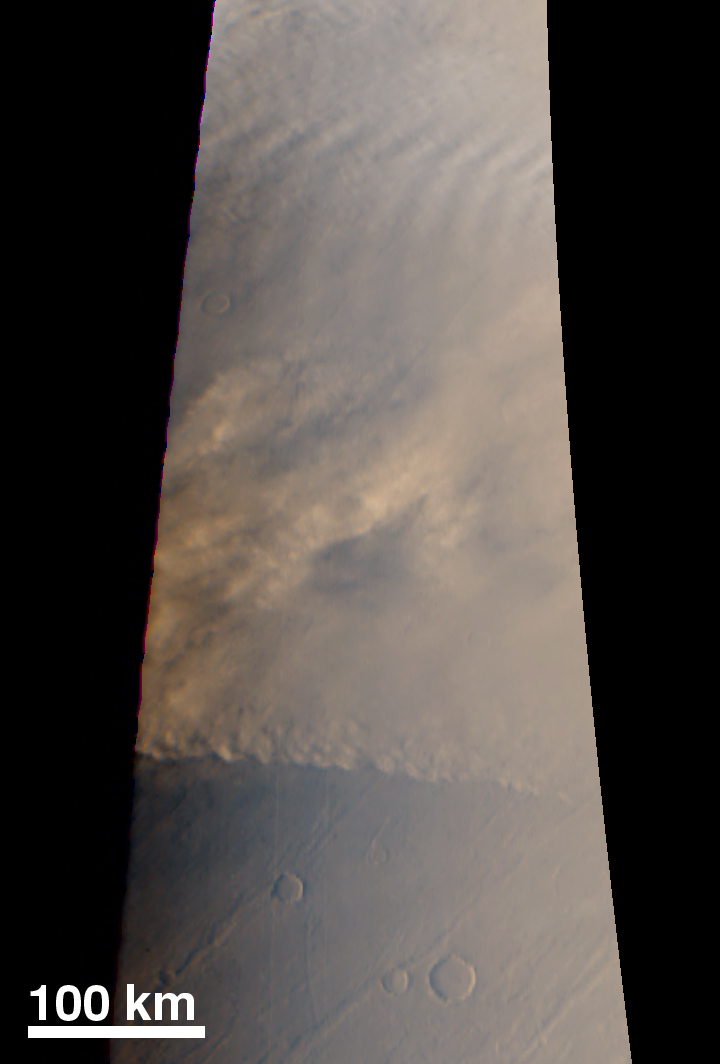

Dust Storm

MOC wide angle cameras captured a dust storm advancing across the northern plains toward Tempe Terra on August 22, 1998.

Credit: NASA/JPL/MSSS